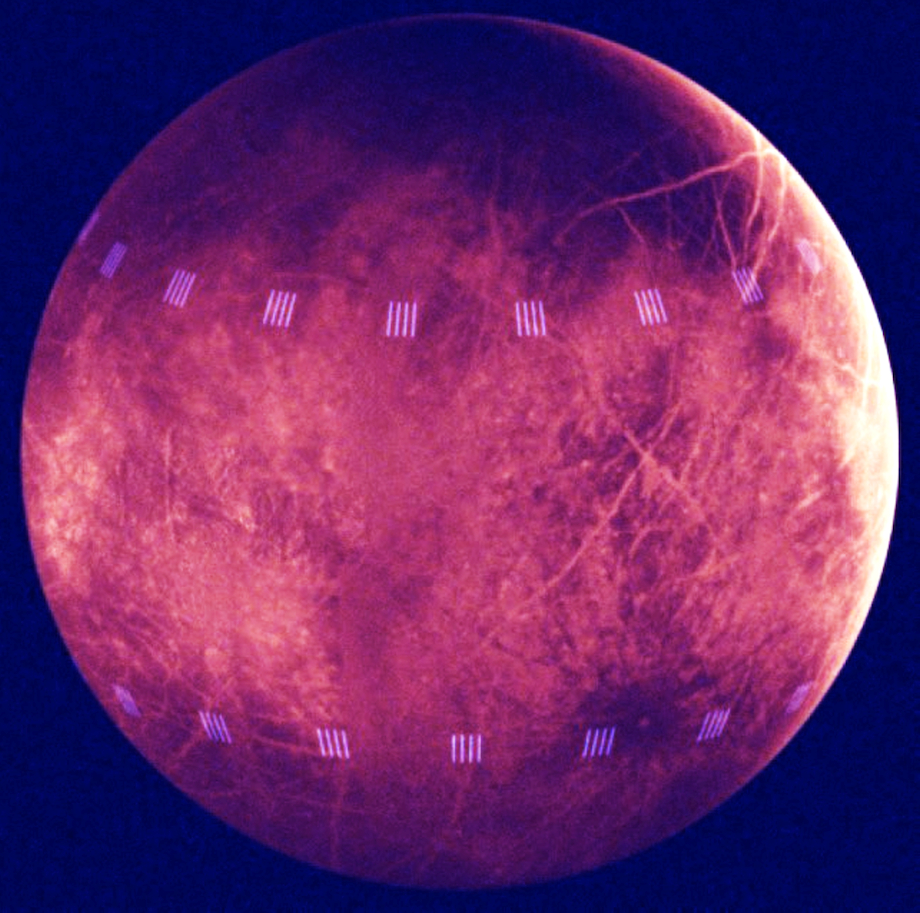

Simulated View of Thermal Emissions from Europa

This image is a simulation of how NASA’s Europa Clipper will understand which areas of the Jovian moon Europa are warm and active by studying the moon’s thermal emissions. Scientists based this image on a model of data from NASA’s Galileo mission and data from an instrument on NASA’s Cassini mission that studied warm regions of Saturn’s moon Enceladus where jets of water ice and organic chemicals spray out from vents in the icy surface.

Europa Clipper’s Europa Thermal Emission Imaging System, or E-THEMIS, will take both daytime and nighttime observations of Europa. The light pink vertical stripes simulate the warm vents seen on the surface of Enceladus, if they were viewed on Europa in the night. If Europa has warm spots like Enceladus, E-THEMIS is expected to detect such areas on Europa, even from a distance. Europa Clipper will get as close as 16 miles (25 kilometers) from the moon’s surface, resulting in observations at much higher resolution.

Europa Clipper’s three main science objectives are to determine the thickness of the moon’s icy shell and its interactions with the ocean below, to investigate its composition, and to characterize its geology. The mission’s detailed exploration of Europa will help scientists better understand the astrobiological potential for habitable worlds beyond our planet.

Managed by Caltech in Pasadena, California, NASA’s Jet Propulsion Laboratory leads the development of the Europa Clipper mission in partnership with APL for NASA’s Science Mission Directorate in Washington. APL designed the main spacecraft body in collaboration with JPL and NASA’s Goddard Space Flight Center in Greenbelt, Maryland, NASA’s Marshall Space Flight Center in Huntsville, Alabama, and Langley Research Center in Hampton, Virginia. The Planetary Missions Program Office at Marshall executes program management of the Europa Clipper mission.

NASA’s Launch Services Program, based at Kennedy, manages the launch service for the Europa Clipper spacecraft, which will launch on a SpaceX Falcon Heavy rocket from Launch Complex 39A at Kennedy.

Credit: NASA/JPL-Caltech/ASU/SwRI